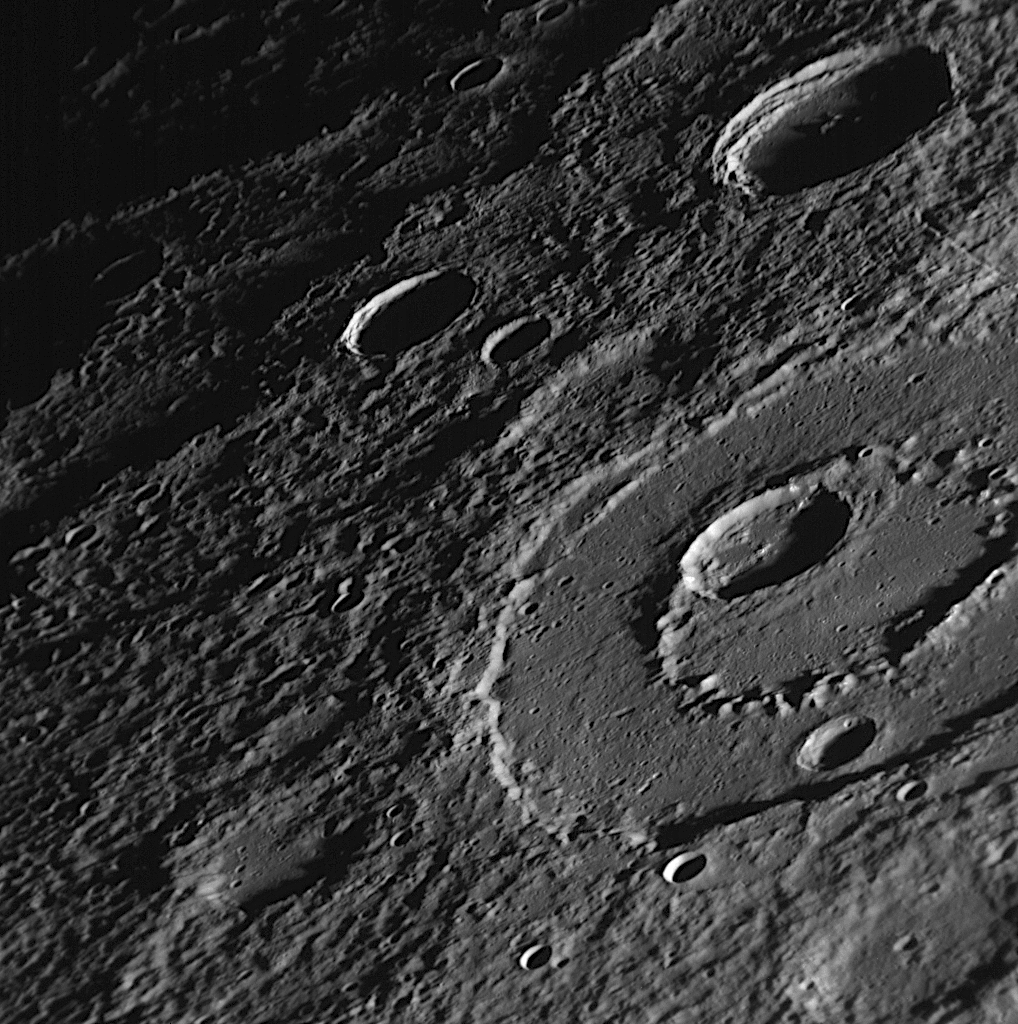

Peak-Ring Basin Close-Up from the Second Mercury Flyby

Taken about 28 minutes following MESSENGER’s closest approach during the mission’s second Mercury flyby, this NAC image, just one of a large mosaic set, focuses in on an impact basin with a nicely developed peak-ring structure. Subsequent impact events have resulted in smaller craters superimposed on top of the larger peak-ring basin. This basin is located in the un-imaged “gore” region (see PIA11397) in the Mariner 10 coverage of Mercury’s surface, a gap that has largely been filled by images from MESSENGER’s recent Mercury flyby (see PIA11354). Peak-ring structures form during the impact process and can be found in many large basins on Mercury’s surface. Check out the image released on June 17 for other examples of peak rings on Mercury (see PIA10936).

Date Acquired: October 6, 2008
Image Mission Elapsed Time (MET): 131771478
Instrument: Narrow Angle Camera (NAC) of the Mercury Dual Imaging System (MDIS)
Resolution: 190 meters/pixel (0.12 miles/pixel)
Scale: The bottom of this image is about 190 kilometers (120 miles) across
Spacecraft Altitude: 7,400 kilometers (4,600 miles)

These images are from MESSENGER, a NASA Discovery mission to conduct the first orbital study of the innermost planet, Mercury. For information regarding the use of images, see the MESSENGER image use policy.

Credit: NASA/Johns Hopkins University Applied Physics Laboratory/Carnegie Institution of Washington